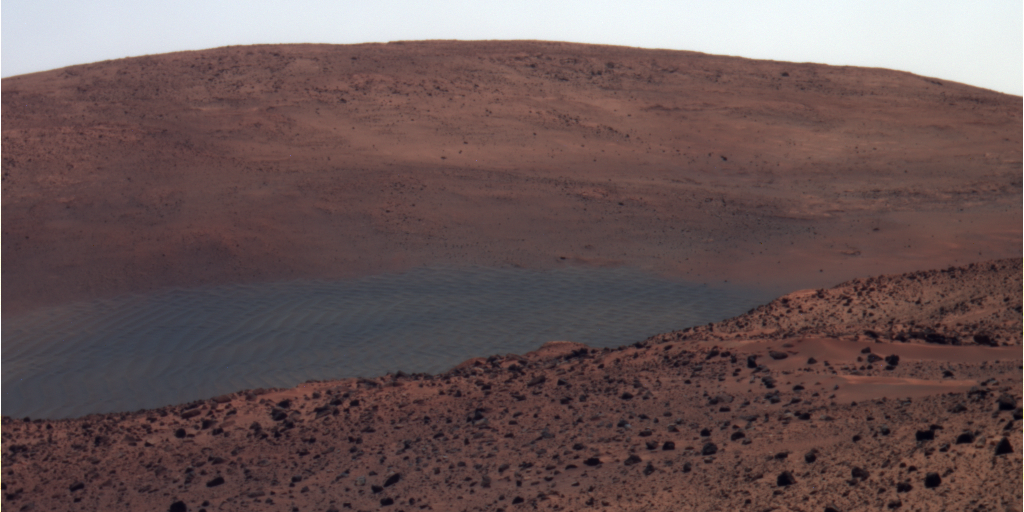

View from Spirit’s Overwintering Position (False Color)

NASA’s Mars Exploration Rover Spirit has this view northward from the position at the north edge of the “Home Plate” plateau where the rover will spend its third Martian winter.

Husband Hill is on the horizon. The dark area in the middle distance is “El Dorado” sand dune field.

Spirit used its panoramic camera (Pancam) to capture this image during the rover’s 1,448th Martian day, of sol (Jan. 29, 2008).

This view combines separate images taken through the Pancam filters centered on wavelengths of 753 nanometers, 535 nanometers and 432 nanometers. It is presented in a false-color stretch to bring out subtle color differences in the scene.

Credit: NASA/JPL-Caltech/Cornell University